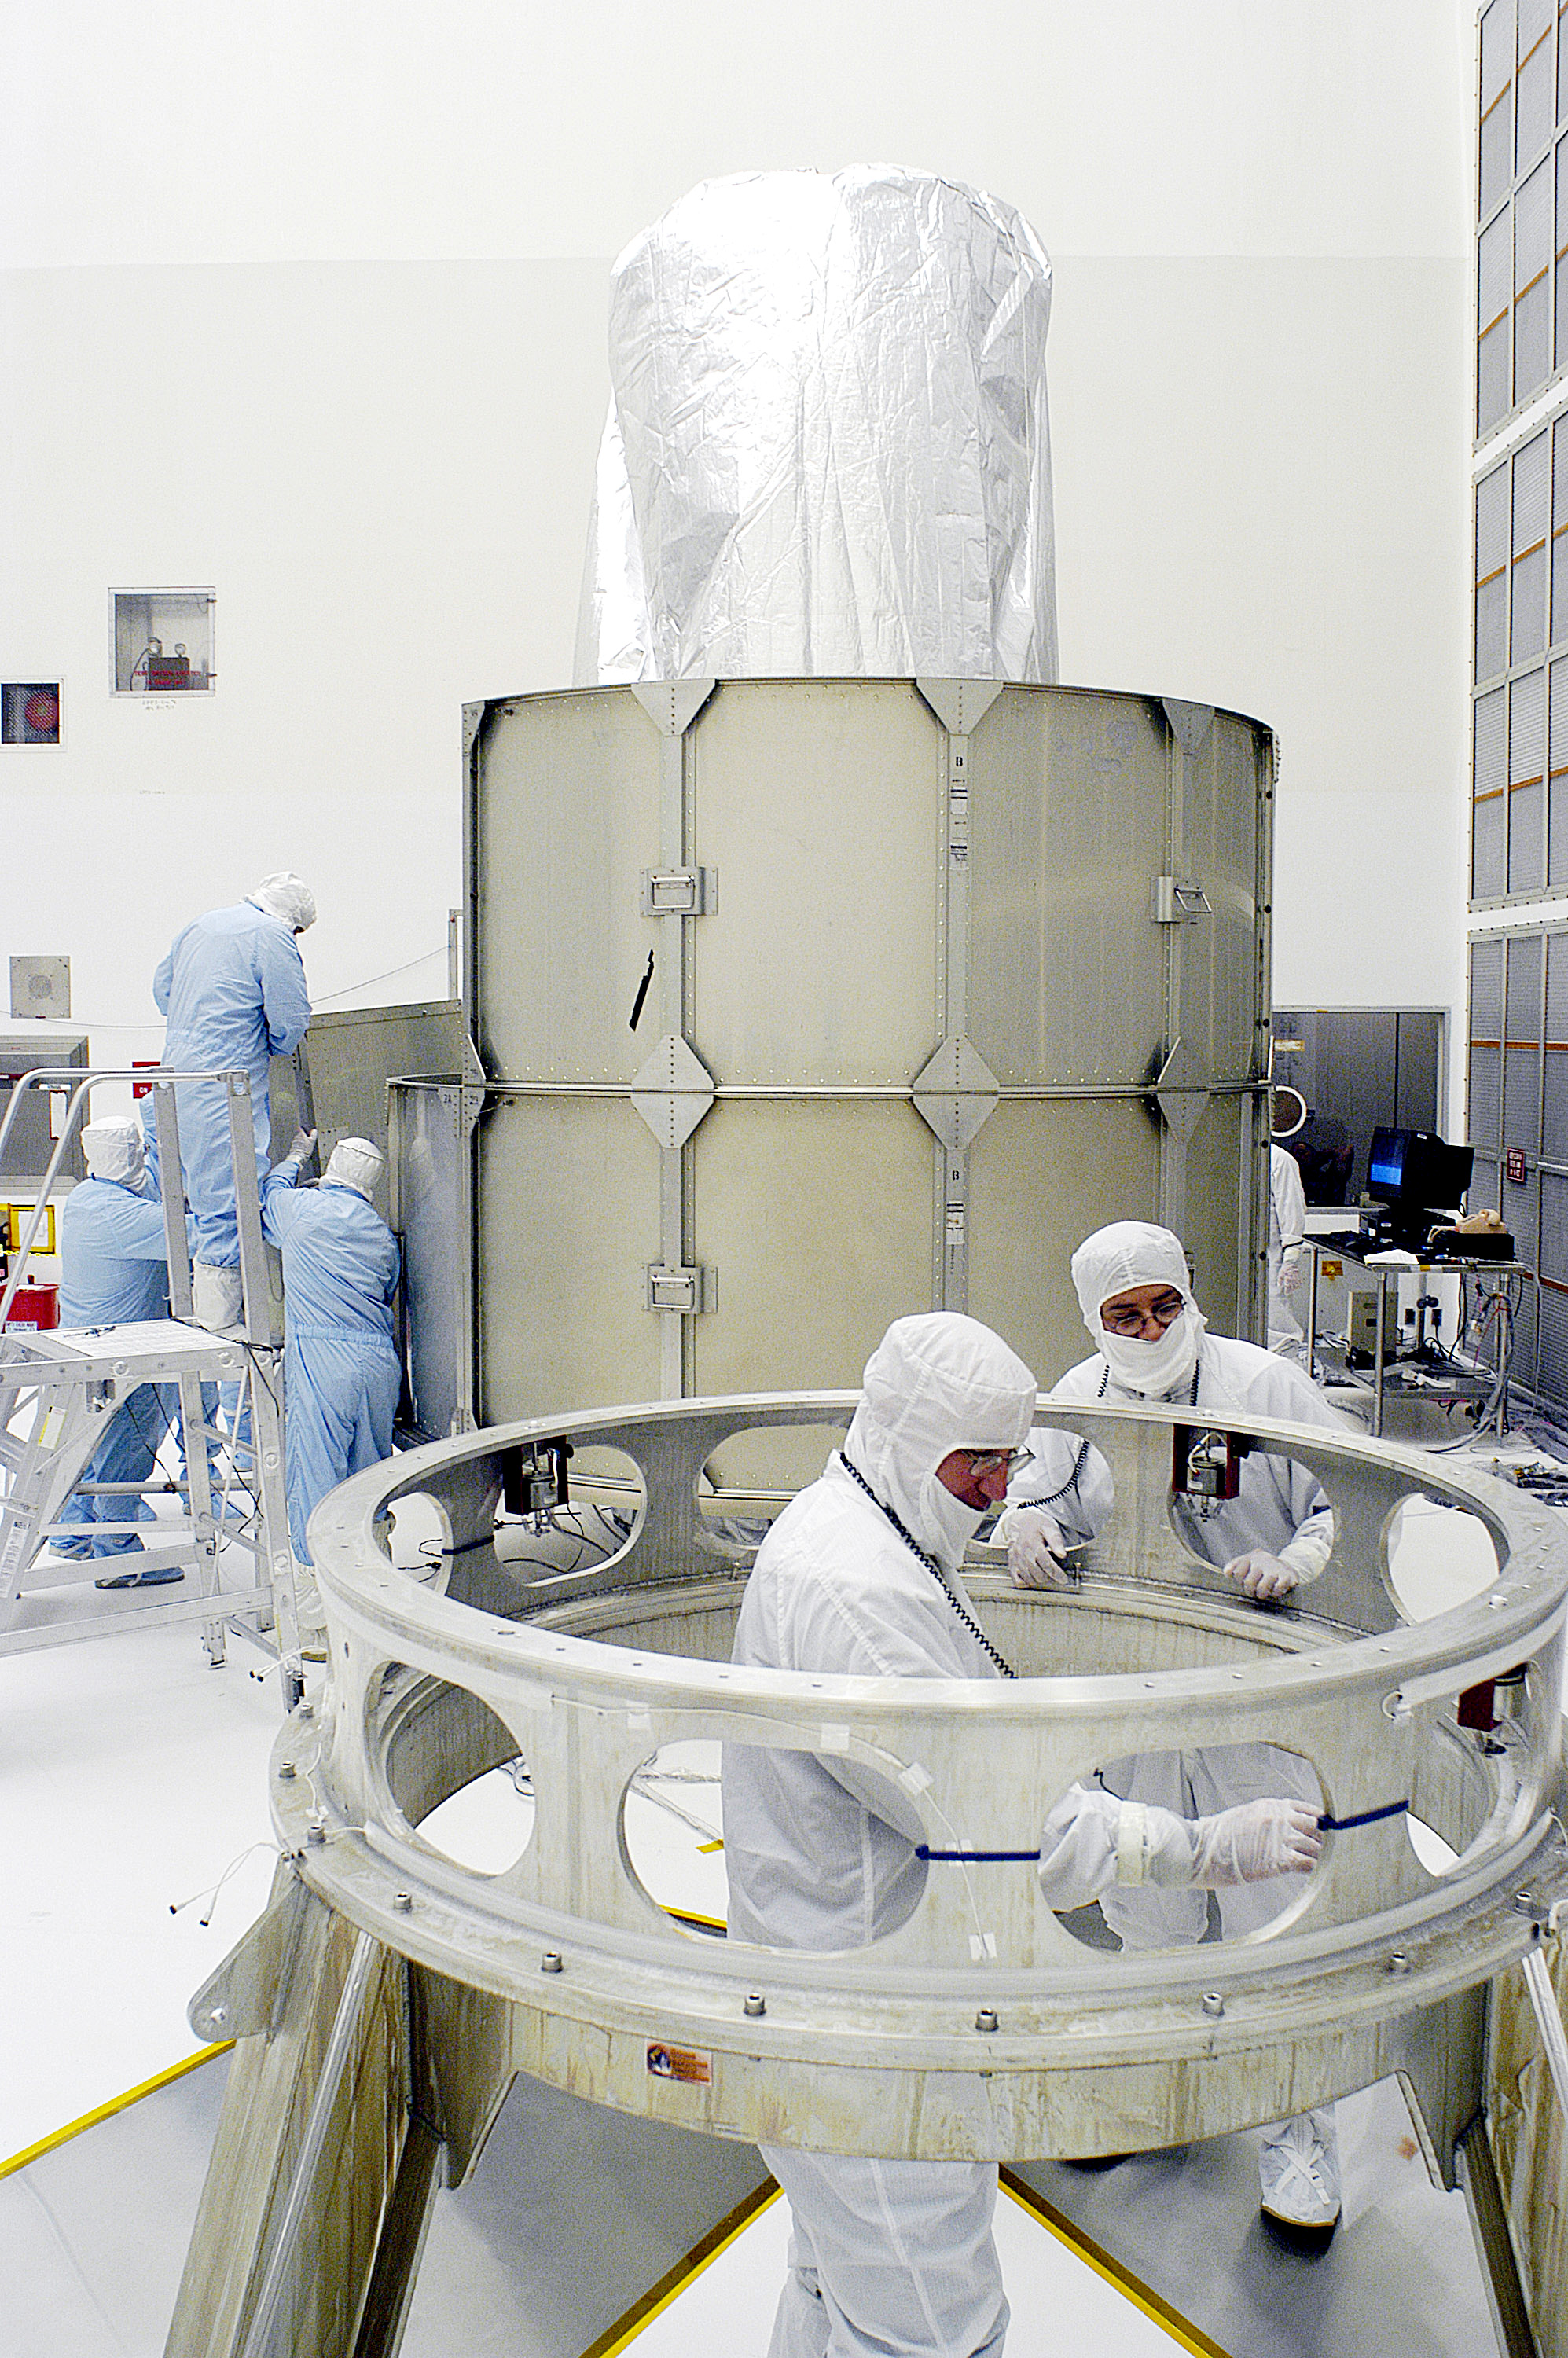

First Launch Attempt

The Spitzer Space Telescope was enclosed in a protective canister, transferred to the top of a Delta II rocket, but not launched due to engineering concerns that delayed the launch. The rocket initially meant to launch Spitzer was then used for a Mars mission, which had a more restricted launch window, and the Spitzer launch was delayed until August 25, 2003.

Credit: NASA/KSC